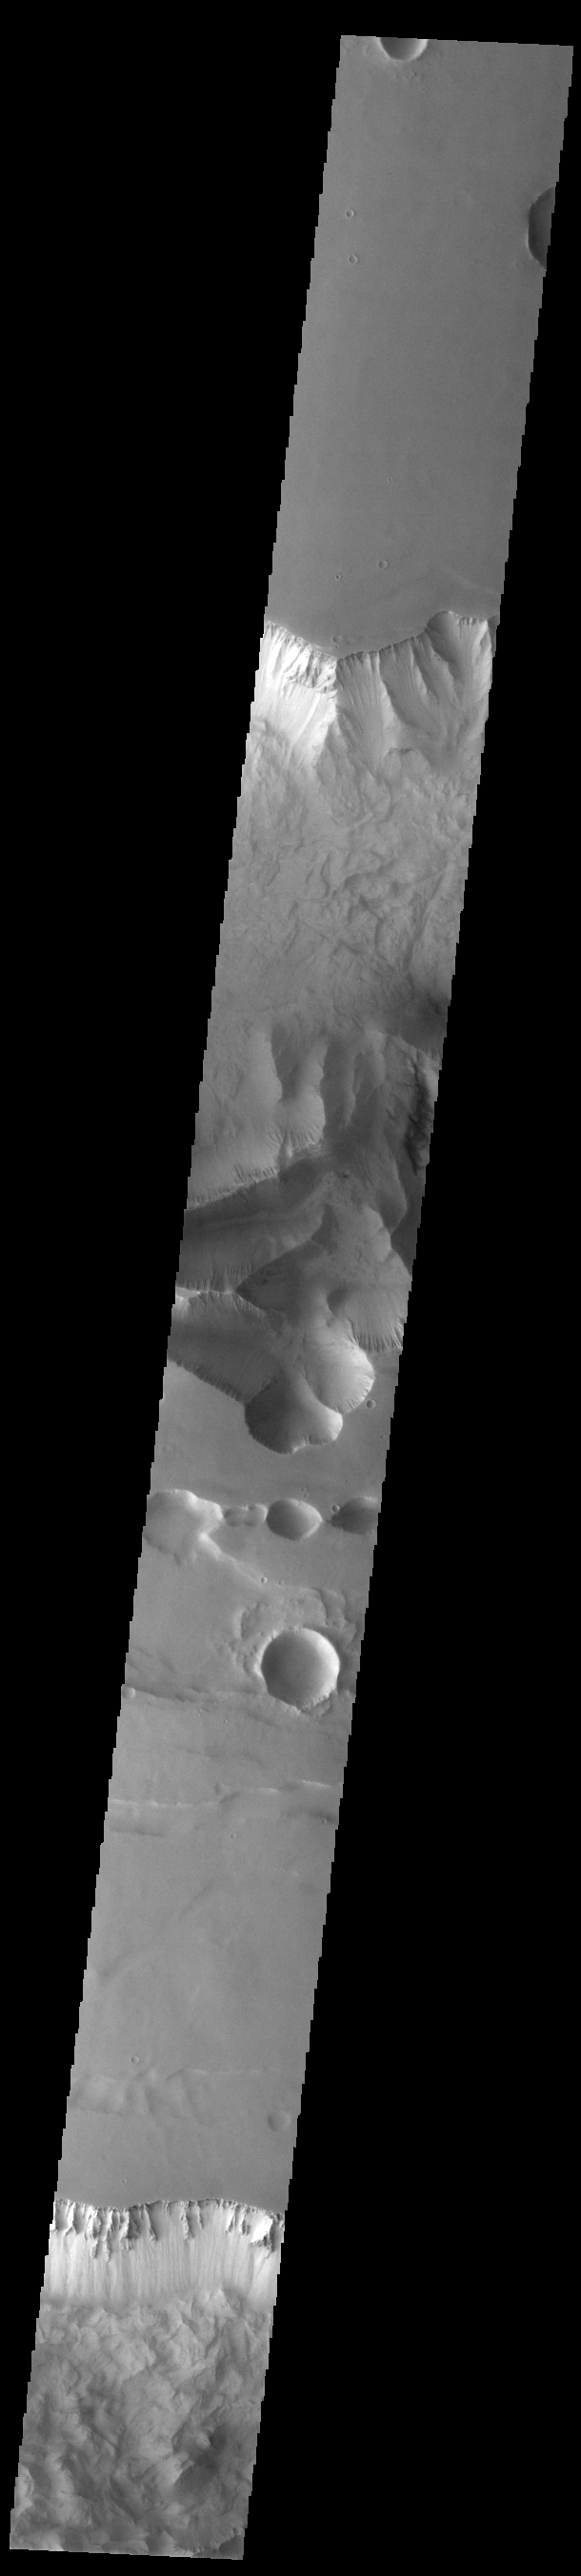

Tithonium and Ius Chasmata

Ius and Tithonium Chasmata are located at the western end of Valles Marineris. Tithonium Chasma is north of Ius Chasma. Valles Marineris is over 4000 kilometers long (2495 miles), almost as wide as the United States. Ius Chasma is almost 840 kilometers long (522 miles), 120 kilometers wide and over 8 kilometers deep. Tithonium Chasma is 803 km (499 miles) long. In comparison, the Grand Canyon in Arizona is about 175 kilometers long (109 miles), 30 kilometers wide, and only 2 kilometers deep. The canyons of Valles Marineris were formed by extensive fracturing and pulling apart of the crust during the uplift of the vast Tharsis plateau. Landslides have enlarged the canyon walls and created deposits on the canyon floor. Weathering of the surface and influx of dust and sand have modified the canyon floor, both creating and modifying layered materials. There are many features that indicate flowing and standing water played a part in the chasma formation. The rugged floor of Ius Chasma (bottom of image) is comprised of large landslide deposits.

Credit: NASA/JPL-Caltech/ASU